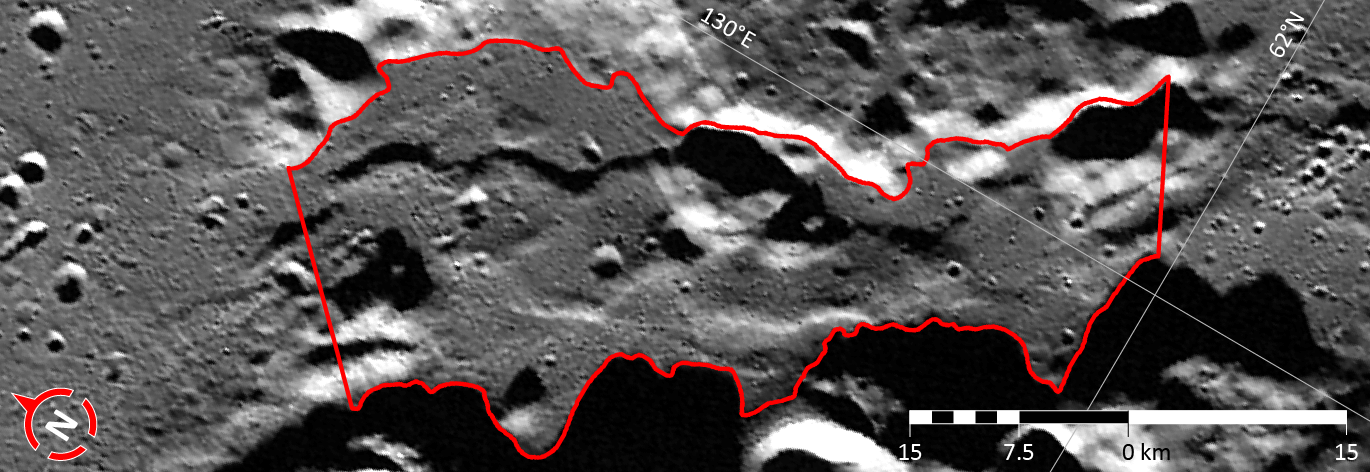

In Focus: Caral Vallis

This image shows the third of five broad channels on Mercury for which names were recently approved (see Caral Vallis). The valleys are named according to the theme of “abandoned cities (and towns and settlements) of antiquity” that was developed especially for these landforms.

The vallis shown in this figure is named for Caral-Supe, a large settlement in the Barranca province of Peru that has been dated as one of the most ancient cities of the Americas, being inhabited from ca. 2627-1977 BCE. At its peak, Caral supported a population in excess of 3,000. This image is a portion of the MDIS global mosaic basemap MDIS global mosaic basemap that was acquired during MESSENGER’s first year in orbit.

Date Created: March 26, 2013
Instrument: Wide Angle Camera (WAC) of the Mercury Dual Imaging System (MDIS)
Feature Latitude Range: 61.8° N to 63.3° N
Feature Longitude Range: 128.3° E to 130.6° E
Feature Diameter: 64 km
Projection: Azimuthal equidistant

The MESSENGER spacecraft is the first ever to orbit the planet Mercury, and the spacecraft’s seven scientific instruments and radio science investigation are unraveling the history and evolution of the Solar System’s innermost planet. MESSENGER acquired over 150,000 images and extensive other data sets. MESSENGER is capable of continuing orbital operations until early 2015.

For information regarding the use of images, see the MESSENGER image use policy.

Credit: NASA/Johns Hopkins University Applied Physics Laboratory/Carnegie Institution of Washington